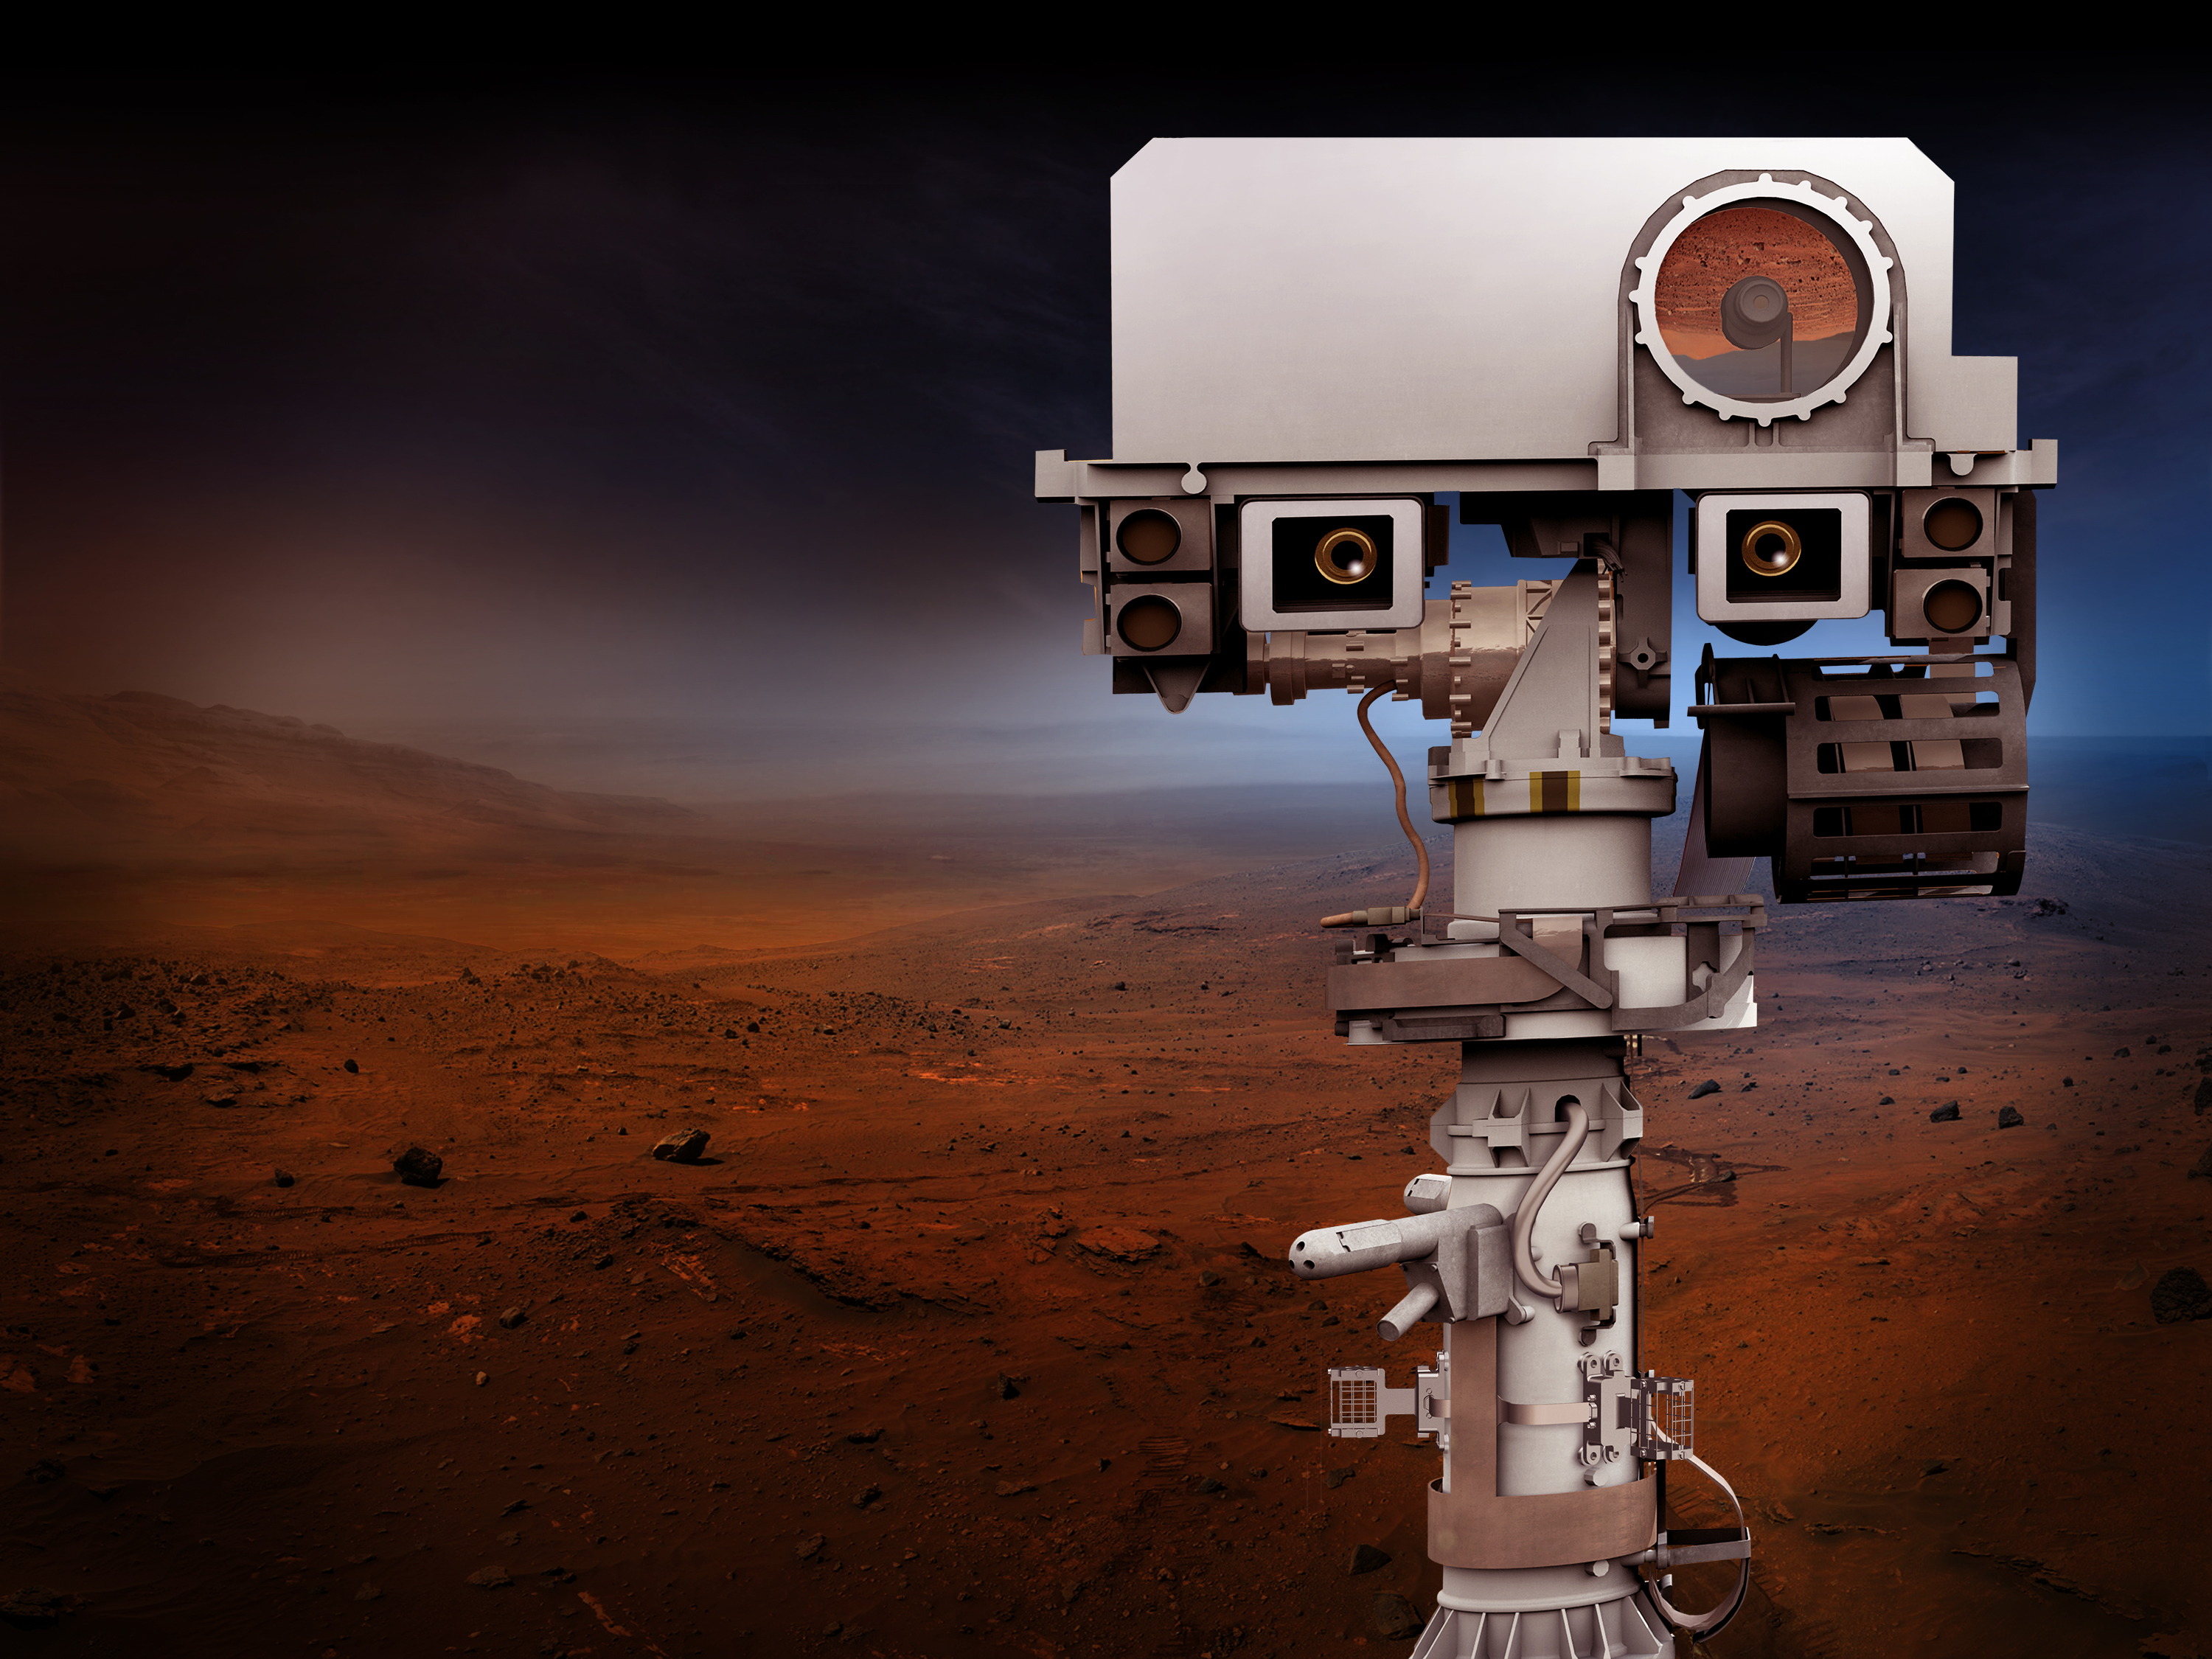

NASA to Launch Mars Rover in 2020 (Artist’s Concept)

NASA’s Mars 2020 Project will re-use the basic engineering of NASA’s Mars Science Laboratory/Curiosity to send a different rover to Mars, with new objectives and instruments. This artist’s concept depicts the top of the 2020 rover’s mast.

NASA’s Jet Propulsion Laboratory, a division of the California Institute of Technology, Pasadena, manages NASA’s Mars Exploration Program for the NASA Science Mission Directorate, Washington.

Credit: NASA/JPL-Caltech